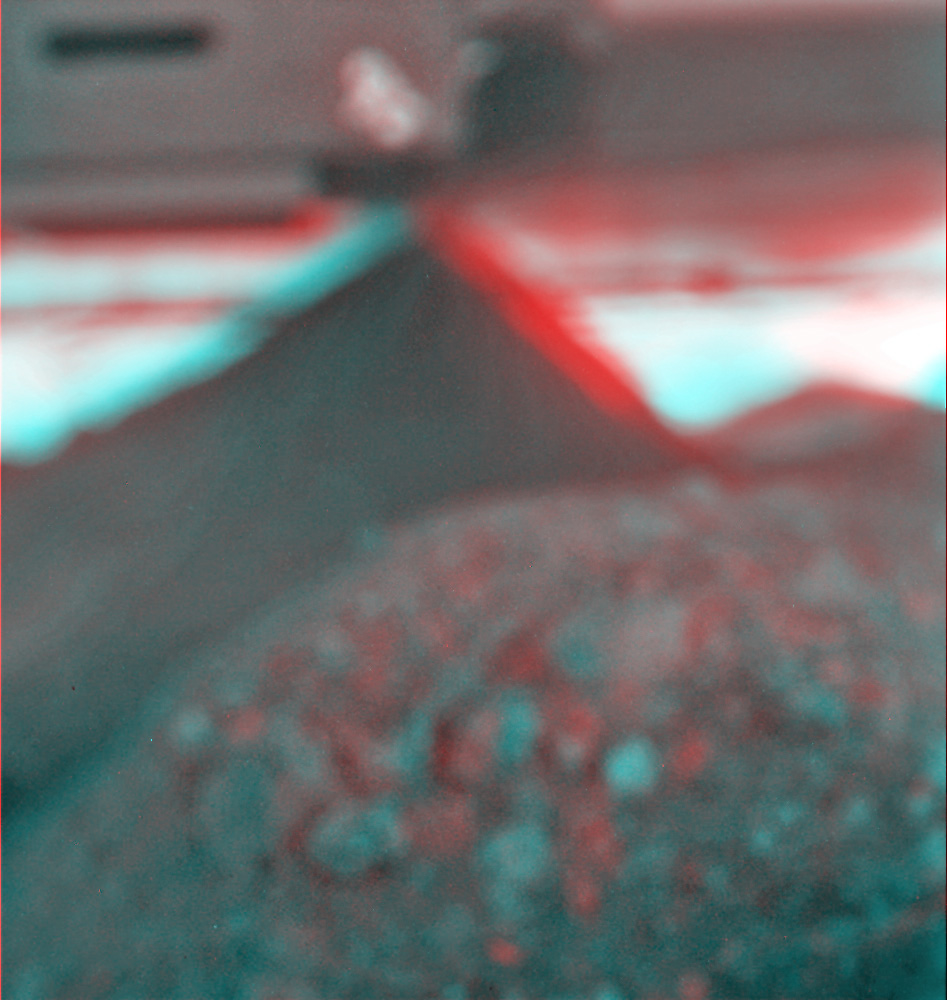

Spirit’s View of Own Underbelly, (Stereo from Two Sols)

This stereo view combines a pair of images taken by the microscopic imager on NASA’s Mars Exploration Rover Spirit during the 1,925th Martian day (sol) of Spirit’s mission on Mars (June 2, 2009). Rover team members used the microscopic imager on the rover’s arm to accomplish something never intended during the design of the rover or that camera — getting a look underneath the rover. They did so to get a better understanding of Spirit’s predicament, with wheels embedded deeply enough in soft soil at a site called “Troy” for the rover to be at risk of getting hung up on a rock under the rover. The dark triangular shape is a rock that is either touching or nearly touching Spirit’s underbelly.

The two images combined here come from two camera positions, one slightly to left of the other, yielding a three-dimensional view when seen through red and blue glasses with the red lens on the left. The microscopic imager took one of the pair during Sol (Martian day) 1925 of Spirit’s mission on Mars (June 2, 2009) and the other during Sol 1990 (Aug. 8, 2009). The team had not commanded any driving moves by Spirit in the interim while it was running experiments with a test rover on Earth to evaluate possible maneuvers for getting Spirit away from Troy.

The microscopic imager is designed to focus on rock or soil targets 6 centimeters (2.4 inches) away. It rides on the end of the rover’s robotic arm so that it can be placed close to targets for inspection. It cannot focus on objects as far away as the rover underbelly and rocks that are visible in this image despite being out of focus.

The team has used this image as an aid in planning a drive strategy for Spirit. The rock underneath presents a risk of high-centering the rover if the wheels sink much further into the soil.

Credit: NASA/JPL-Caltech/USGS